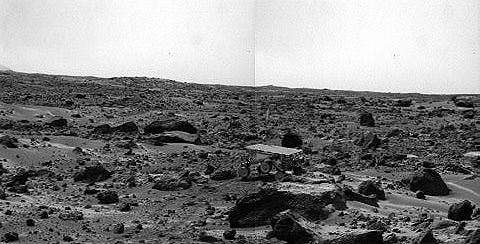

Sojourner’s Farthest Journey

noontime on Sol 75 (September 18). The rover’s middle right wheel is raised above the surface. Sojourner is over 12 m from the lander, a mission record. The image was taken by the Imager for Mars Pathfinder (IMP).

Mars Pathfinder is the second in NASA’s Discovery program of low-cost spacecraft with highly focused science goals. The Jet Propulsion Laboratory, Pasadena, CA, developed and manages the Mars Pathfinder mission for NASA’s Office of Space Science, Washington, D.C. JPL is a division of the California Institute of Technology (Caltech). The Imager for Mars Pathfinder (IMP) was developed by the University of Arizona Lunar and Planetary Laboratory under contract to JPL. Peter Smith is the Principal Investigator.

Photojournal note: Sojourner spent 83 days of a planned seven-day mission exploring the Martian terrain, acquiring images, and taking chemical, atmospheric and other measurements. The final data transmission received from Pathfinder was at 10:23 UTC on September 27, 1997. Although mission managers tried to restore full communications during the following five months, the successful mission was terminated on March 10, 1998.

Credit: NASA/JPL